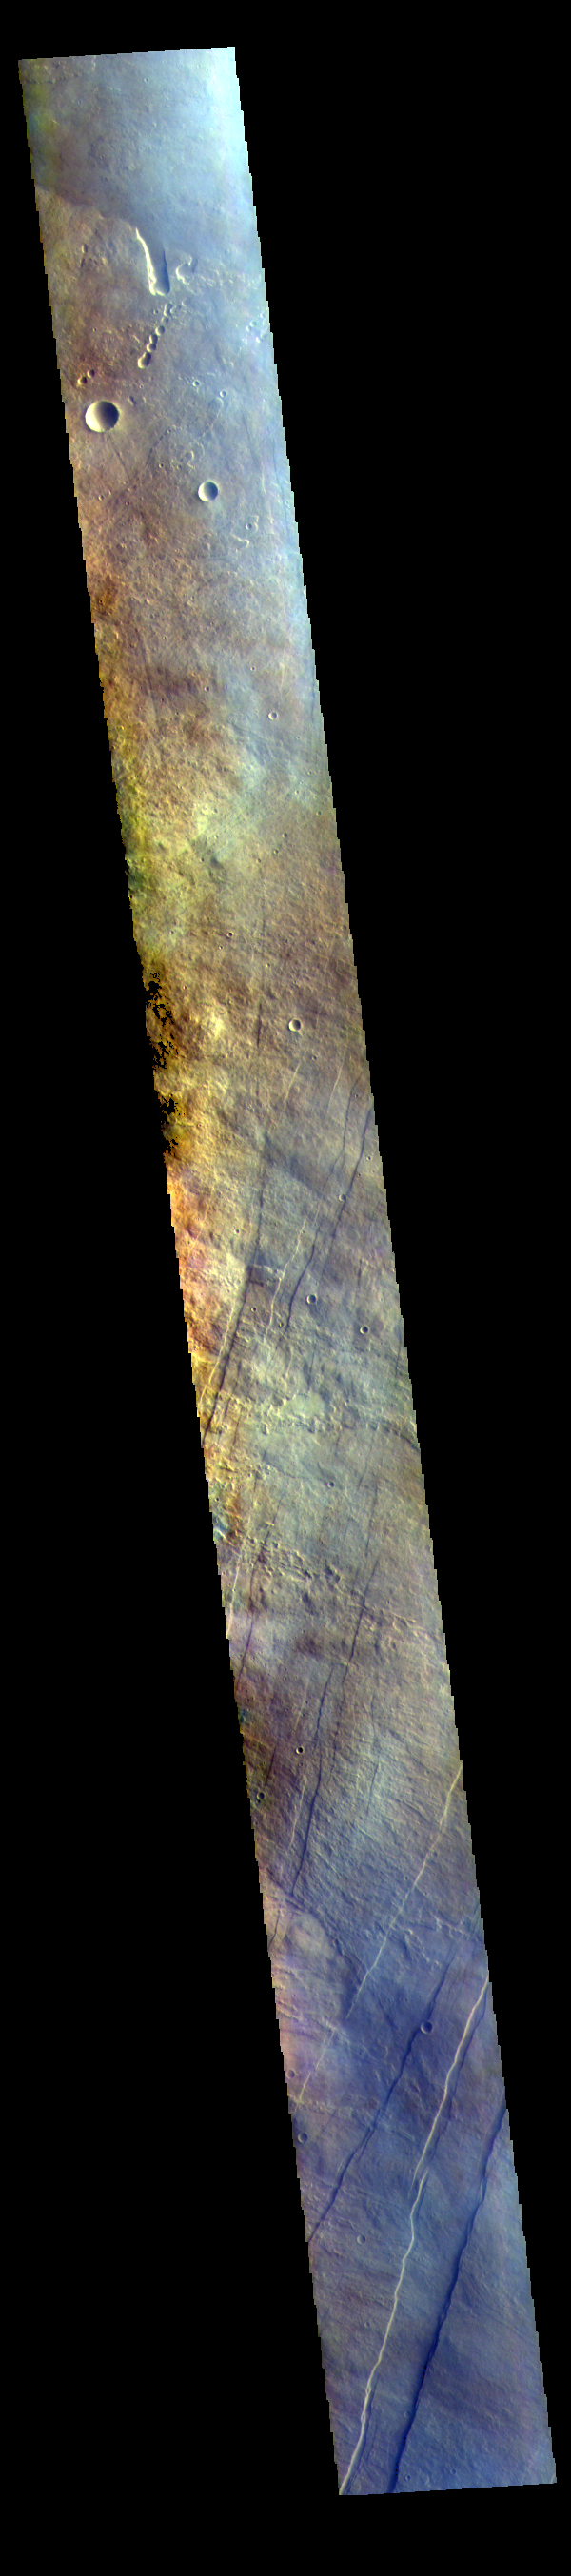

Arsia Mons Flank – False Color

The THEMIS VIS camera contains 5 filters. The data from different filters can be combined in multiple ways to create a false color image. These false color images may reveal subtle variations of the surface not easily identified in a single band image. Today’s false color image shows part of the flank of Arsia Mons. The three large aligned Tharsis volcanoes are Arsia Mons, Pavonis Mons and Ascreaus Mons (from south to north). There are collapse features on all three volcanoes, on the southwestern and northeastern flanks. This alignment may indicate a large fracture/vent system was responsible for the eruptions that formed all three volcanoes. This VIS image shows part of the eastern flank of Arsia Mons, west of the aligned fracture system.

Arsia Mons is the southernmost of the Tharsis volcanoes. It is 270 miles (450km) in diameter, almost 12 miles (20km) high, and the summit caldera is 72 miles (120km) wide. For comparison, the largest volcano on Earth is Mauna Loa. From its base on the sea floor, Mauna Loa measures only 6.3 miles high and 75 miles in diameter. A large volcanic crater known as a caldera is located at the summit of all of the Tharsis volcanoes. These calderas are produced by massive volcanic explosions and collapse. The Arsia Mons summit caldera is larger than many volcanoes on Earth.

The THEMIS VIS camera is capable of capturing color images of the Martian surface using five different color filters. In this mode of operation, the spatial resolution and coverage of the image must be reduced to accommodate the additional data volume produced from using multiple filters. To make a color image, three of the five filter images (each in grayscale) are selected. Each is contrast enhanced and then converted to a red, green, or blue intensity image. These three images are then combined to produce a full color, single image. Because the THEMIS color filters don’t span the full range of colors seen by the human eye, a color THEMIS image does not represent true color. Also, because each single-filter image is contrast enhanced before inclusion in the three-color image, the apparent color variation of the scene is exaggerated. Nevertheless, the color variation that does appear is representative of some change in color, however subtle, in the actual scene. Note that the long edges of THEMIS color images typically contain color artifacts that do not represent surface variation.

Credit: NASA/JPL-Caltech/ASU